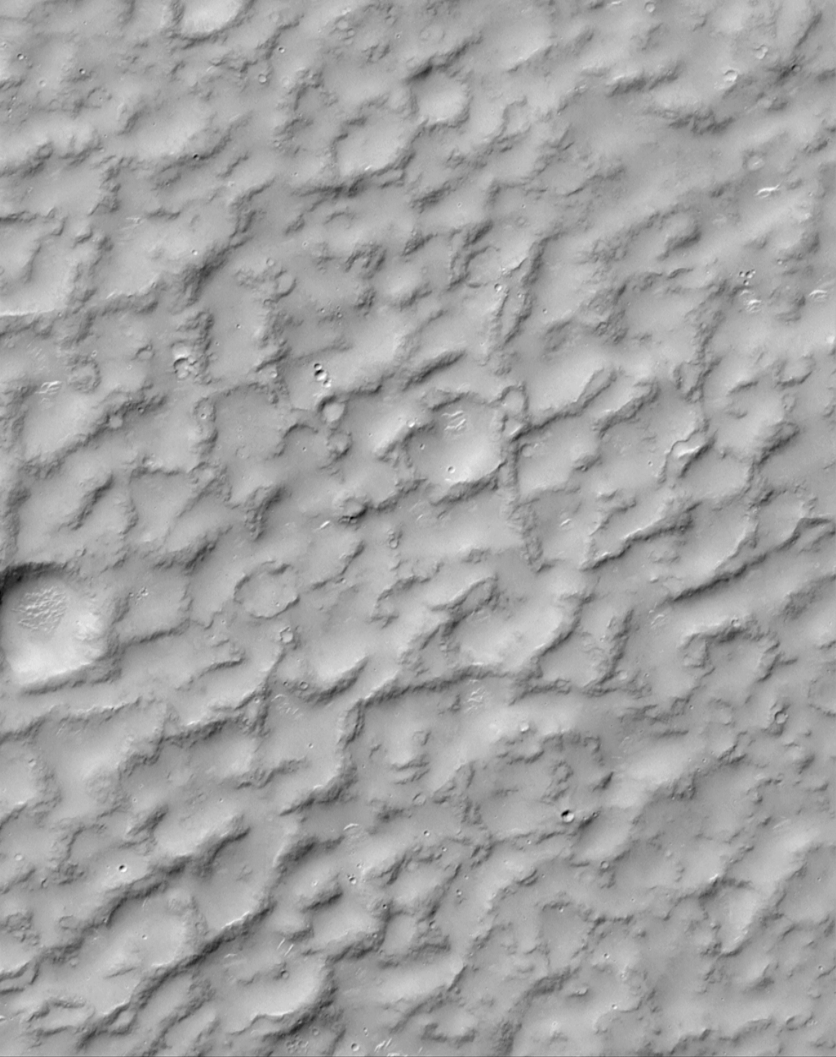

A Complex, Ridged Terrain in North Terra Cimmeria

Mars Global Surveyor’s Mars Orbiter Camera continues to reveal a surface of variety. Never before has Mars been scrutinized in such detail, with images sampling narrow strips of terrain that are as varied as the surface of our own Earth. This picture provides an example of just how strange Mars looks at this new resolution. This surface — located in northern Terra Cimmeria about 210 km (130 mi) southwest of Gusev Crater — shows rounded, rocky ridges separated by lowlands filled with sand or dust. The fill — whether sand or dust — is probably hardened to form a surface strong enough to have bright windblown ripples and small impact craters on it. This picture covers an area 3 km (1.9 mi) wide by 3.9 km (2.4 mi) and is illuminated from the upper left.

By the way, do you see a duck in this picture? Look carefully. If you give up, click here!

Malin Space Science Systems and the California Institute of Technology built the MOC using spare hardware from the Mars Observer mission. MSSS operates the camera from its facilities in San Diego, CA. The Jet Propulsion Laboratory’s Mars Surveyor Operations Project operates the Mars Global Surveyor spacecraft with its industrial partner, Lockheed Martin Astronautics, from facilities in Pasadena, CA and Denver, CO.

Credit: NASA/JPL/MSSS